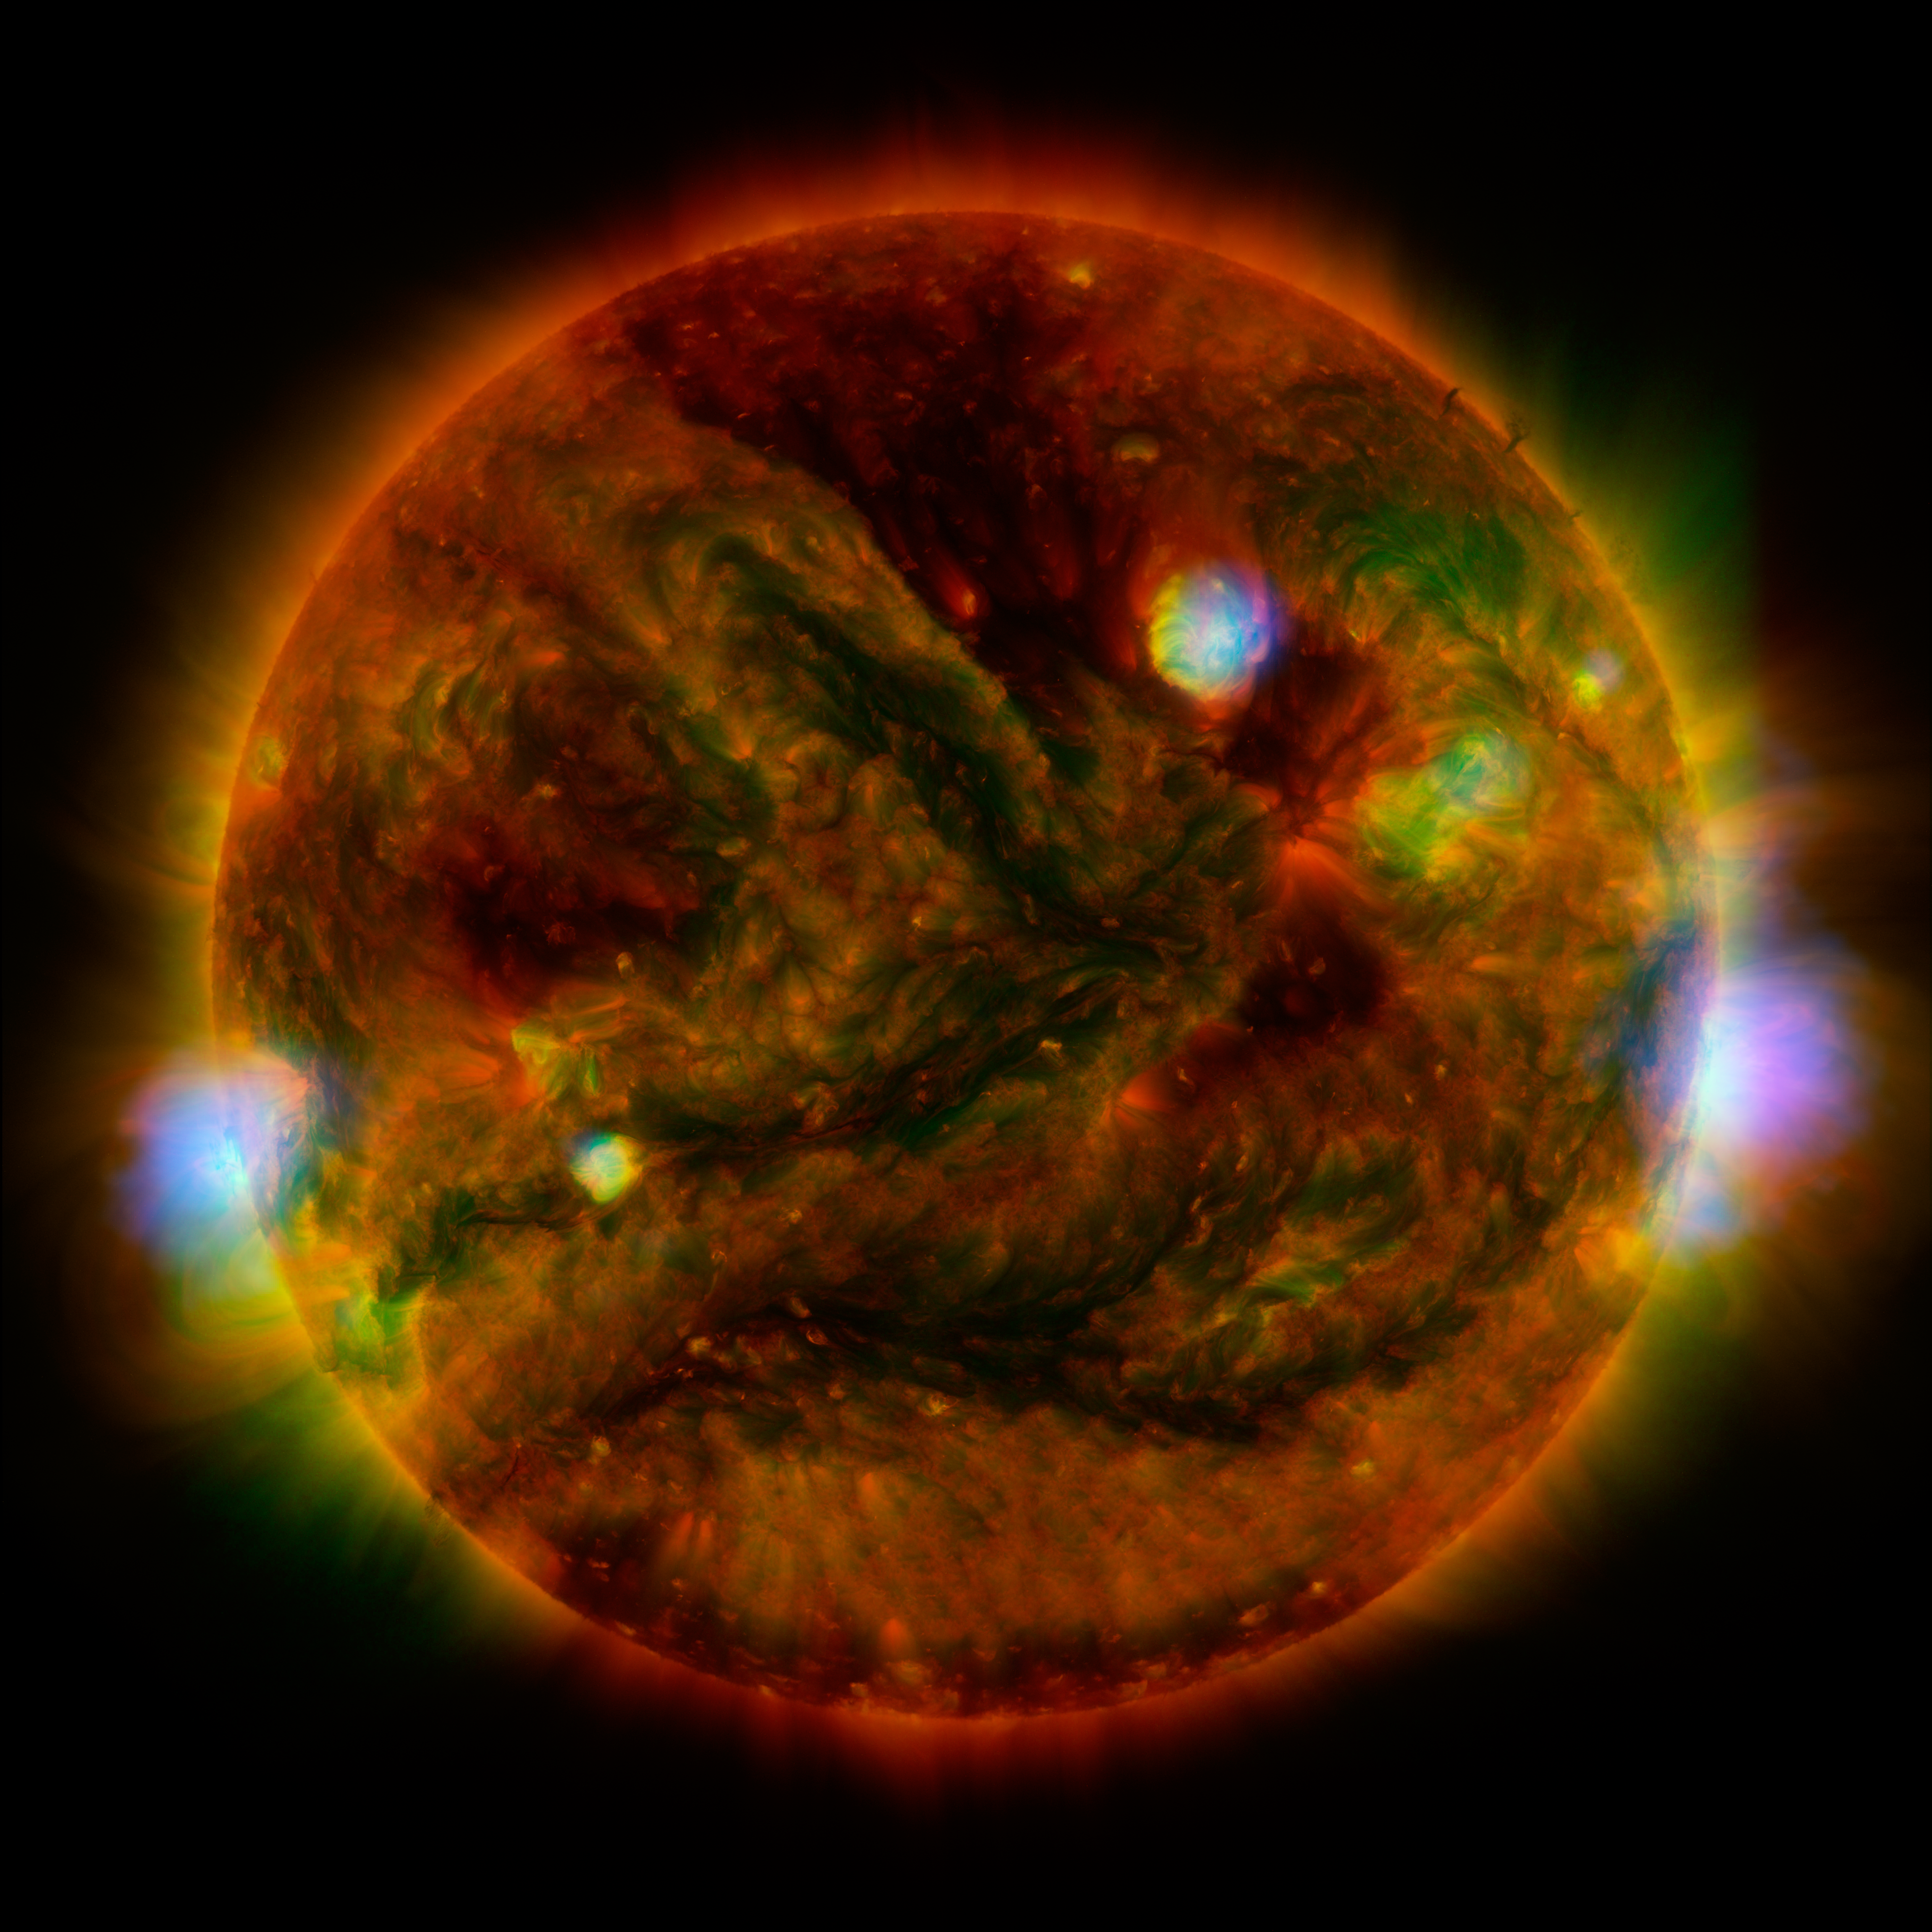

NuSTAR Stares at the Sun

Flaring, active regions of our sun are highlighted in this new image combining observations from several telescopes. High-energy X-rays from NASA's Nuclear Spectroscopic Telescope Array (NuSTAR) are shown in blue; low-energy X-rays from Japan's Hinode spacecraft are green; and extreme ultraviolet light from NASA's Solar Dynamics Observatory (SDO) is yellow and red.

All three telescopes captured their solar images around the same time on April 29, 2015. The NuSTAR image is a mosaic made from combining smaller images.

The active regions across the suns surface contain material heated to several millions of degrees. The blue-white areas showing the NuSTAR data pinpoint the most energetic spots. During the observations, microflares went off, which are smaller versions of the larger flares that also erupt from the sun's surface. The microflares rapidly release energy and heat the material in the active regions.

NuSTAR typically stares deeper into the cosmos to observe X-rays from supernovas, black holes and other extreme objects. But it can also look safely at the sun and capture images of its high-energy X-rays with more sensitivity than before. Scientists plan to continue to study the sun with NuSTAR to learn more about microflares, as well as hypothesized nanoflares, which are even smaller.

In this image, the NuSTAR data shows X-rays with energies between 2 and 6 kiloelectron volts; the Hinode data, which is from the X-ray Telescope instrument, has energies of 0.2 to 2.4 kiloelectron volts; and the Solar Dynamics Observatory data, taken using the Atmospheric Imaging Assembly instrument, shows extreme ultraviolet light with wavelengths of 171 and 193 Angstroms.

Note the green Hinode image frame edge does not extend as far as the SDO ultraviolet image, resulting in the green portion of the image being truncated on the right and left sides.

Credit: NASA/JPL-Caltech